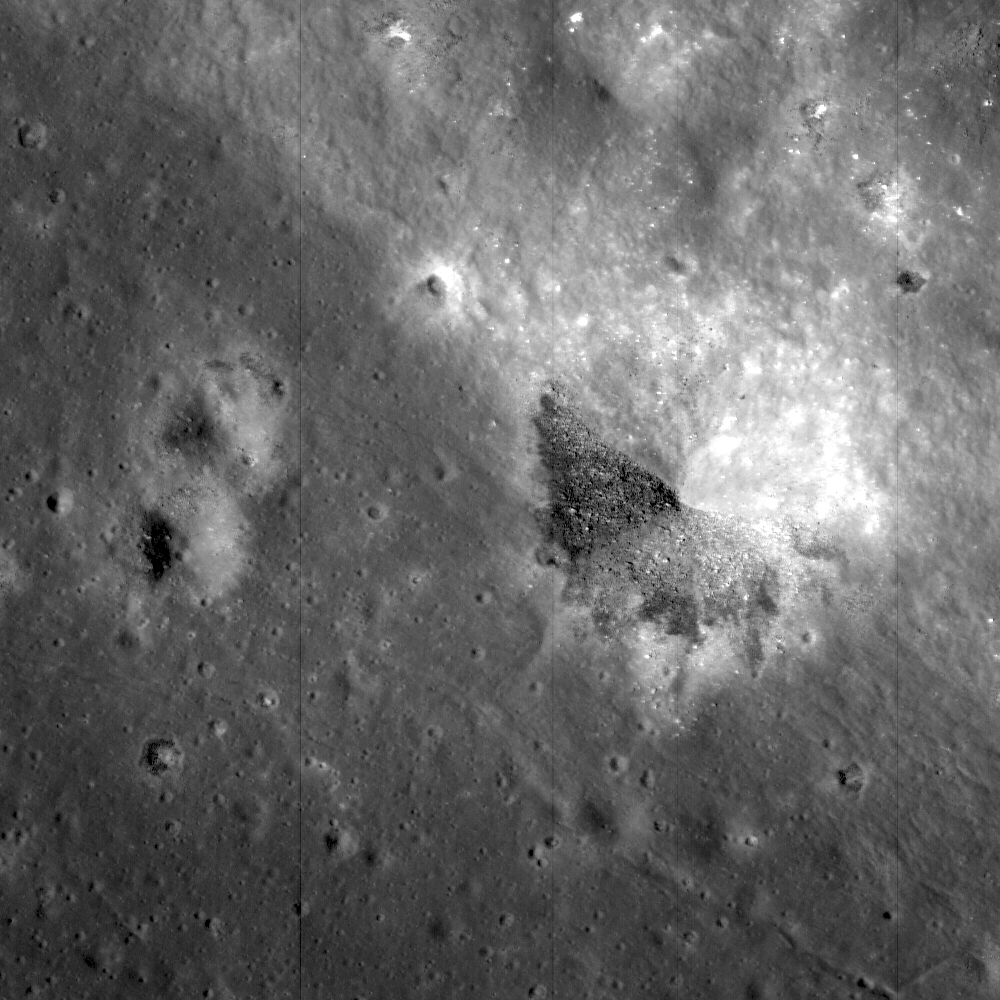

King Crater’s Unusual Melt Pond

A Constellation Program Region of Interest near the northeast edge of the unusually large melt pond adjacent to the lunar far side crater King. The boundary between the dark, coherent impact melt rock at the lower left of the image and the bright, pulverized ejecta blanket to the upper right is clearly visible in the floor of a smaller crater that formed at the boundary between these two units. Image width is 1.3 km, pixel width is 1.29 m. Subset of NAC frame M106088433R.

NASA’s Goddard Space Flight Center built and manages the mission for the Exploration Systems Mission Directorate at NASA Headquarters in Washington. The Lunar Reconnaissance Orbiter Camera was designed to acquire data for landing site certification and to conduct polar illumination studies and global mapping. Operated by Arizona State University, the LROC facility is part of the School of Earth and Space Exploration (SESE). LROC consists of a pair of narrow-angle cameras (NAC) and a single wide-angle camera (WAC). The mission is expected to return over 70 terabytes of image data.

Credit: NASA/GSFC/Arizona State University